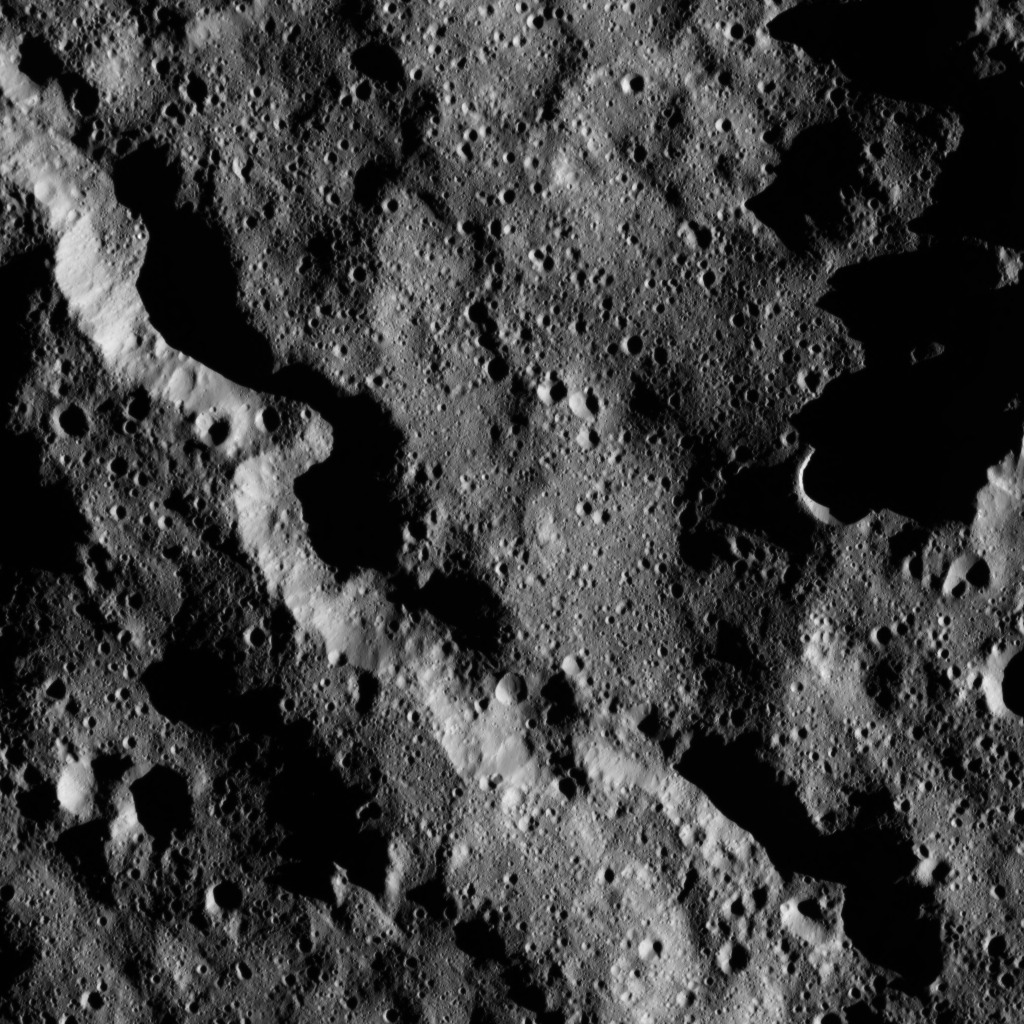

Dawn LAMO Image 56

This view from NASA’s Dawn spacecraft shows a sinuous canyon in the southern hemisphere of Ceres, south of Yalode Crater.

The view is centered at approximately 64 degrees south latitude, 291 degrees east longitude.

Dawn acquired the image on Feb. 8, 2016, from its low-altitude mapping orbit, at a distance of about 240 miles (385 kilometers) from the surface. The image resolution is 120 feet (35 meters) per pixel.

Dawn’s mission is managed by JPL for NASA’s Science Mission Directorate in Washington. Dawn is a project of the directorate’s Discovery Program, managed by NASA’s Marshall Space Flight Center in Huntsville, Alabama. UCLA is responsible for overall Dawn mission science. Orbital ATK, Inc., in Dulles, Virginia, designed and built the spacecraft. The German Aerospace Center, the Max Planck Institute for Solar System Research, the Italian Space Agency and the Italian National Astrophysical Institute are international partners on the mission team.

Credit: NASA/JPL-Caltech/UCLA/MPS/DLR/IDA